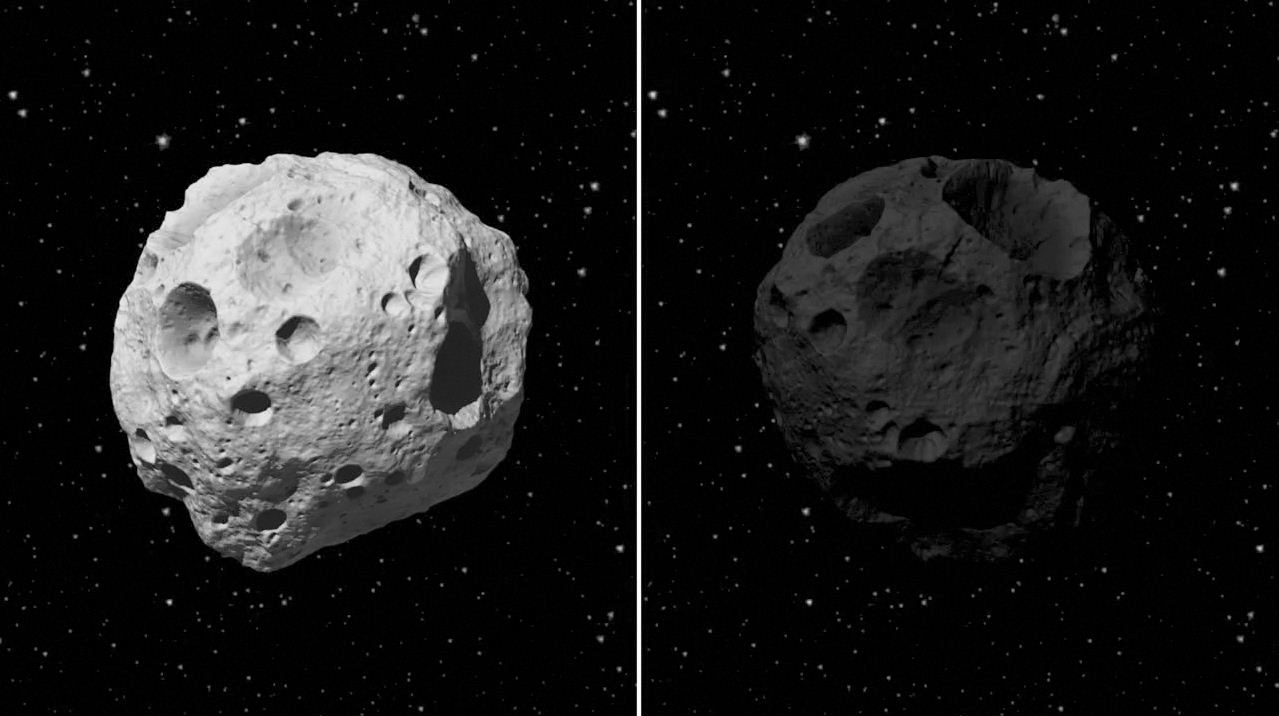

Portrait of Two Asteroids in Different Light

This animation illustrates the benefits of observing asteroids in infrared light. It begins by showing two artistic interpretations of asteroids up close. They are about the same size but the one on the right is darker. The animation zooms away to show how a visible-light telescope would see these two space rocks, located at the same distance millions of miles away from Earth, against a background of more distant stars. The one on the left would be much easier to see because it reflects more visible light from the sun.

The animation then transitions to an infrared view of the same two objects. Both asteroids are equally as bright because the telescope is picking up infrared light coming from the bodies themselves, as a result of being heated by the sun. The measurements are not strongly affected by how light or dark an asteroid is, a property called albedo. Instead, the brightness is more directly related to an asteroid’s size. Therefore, infrared telescopes like WISE are better at both finding the small, dark asteroids and determining asteroid sizes.

JPL manages the Wide-field Infrared Survey Explorer for NASA’s Science Mission Directorate, Washington. The principal investigator, Edward Wright, is at UCLA. The mission was competitively selected under NASA’s Explorers Program managed by the Goddard Space Flight Center, Greenbelt, Md. The science instrument was built by the Space Dynamics Laboratory, Logan, Utah, and the spacecraft was built by Ball Aerospace & Technologies Corp., Boulder, Colo. Science operations and data processing take place at the Infrared Processing and Analysis Center at the California Institute of Technology in Pasadena. Caltech manages JPL for NASA.

Credit: NASA/JPL-Caltech